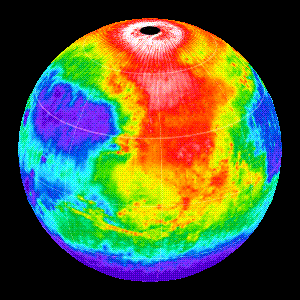

Martian Temperatures Measured by the Thermal Emission Spectrometer (TES). Pathfinder Landing Aite View

This image shows the nighttime (2AM) temperatures measured by the Thermal Emission Spectrometer (TES) instrument on the Mars Global Surveyor wrapped on to a globe. The coldest temperatures (shown in purple) are -120C and the warmest temperatures (white) are -65C. The view is centered at 15N, 45W, near the Pathfinder landing site. The large warm (red) region in the north is Acidalia Planitia, which forms a low basin into which flowed a series of large channels. The floors of these channels can be seen as a pattern of warm (red and yellow) lines, indicating that they are covered with sandy and rocky material. Valles Marineris visible south of the equator as a linear, warm feature that stretches 3500 km. At this season the north polar region is in full sunlight as is relatively warm at night. It is winter in the southern hemisphere and the temperatures are extremely low (~-120C).

Credit: NASA/JPL/ASU